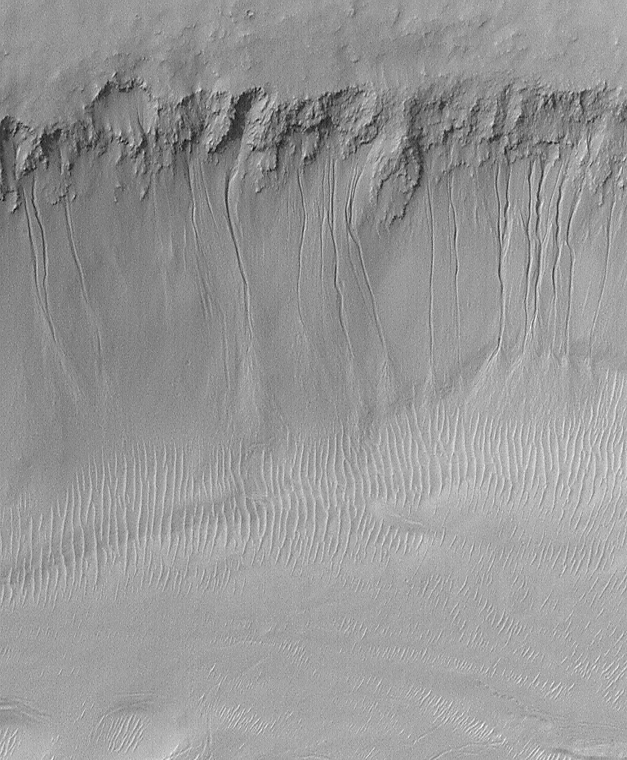

Evidence for Recent Liquid Water on Mars: South-facing Walls of Nirgal Vallis

Nirgal Vallis is an ancient valley thought for nearly 3 decades to have been carved, in part, by running water at some time far back in the martian past. Today the valley is, like the rest of Mars, quite dry. However, some of the high resolution Mars Global Surveyor (MGS) Mars Orbiter Camera (MOC) images reveal small gullies on the walls of this valley system. An example is shown here (above, left), in which more than 14 channels nearly 1 kilometer (0.6 miles) long run down the south-facing slope of the Nirgal Vallis wall. Each narrow channel starts at about the same position below the top of the valley wall, indicating that there is a layer along which a liquid — most likely, water — has percolated until it reached the cliff, then ran down hill to form the channels and the fan-shaped aprons at the bottom of the slope. Some of the apron deposits seem to cover the dunes on the floor of the valley (lower 1/3 of the image), suggesting that the channels and aprons formed more recently than the dunes. The fact that neither the dunes nor the aprons and channels have impact craters on them suggests that these features are all geologically young, meaning a few million years at most, a few days or weeks at least.

Nirgal Vallis is the one location where martian gullies thought to be related to recent groundwater seepage have been found closer to the equator than 30° latitude. All of the features in Nirgal, however, occur close to 30° — they are all between 27°S and 30°S. The MOC image is near 29.7°S, 38.6°W, and was obtained July 12, 1999. The MOC picture covers an area approximately 2.3 km (1.4 mi) wide by 2.8 km (1.7 mi) long. Sunlight illuminates the MOC scene from the upper left, and north is up. The context view (right) is a mosaic of Viking orbiter images illuminated from the upper right from the U.S. Geological Survey Mars Digital Mosaic maps. The small white box in the context frame (just below center of image) shows the location of the high resolution MOC view.

It is ironic to note that one of the first pictures returned to Earth from MOC, back on September 21, 1997, showed similar small channels and aprons on the wall of Nirgal Vallis — but their significance was not realized at the time.

Credit: NASA/JPL/MSSS